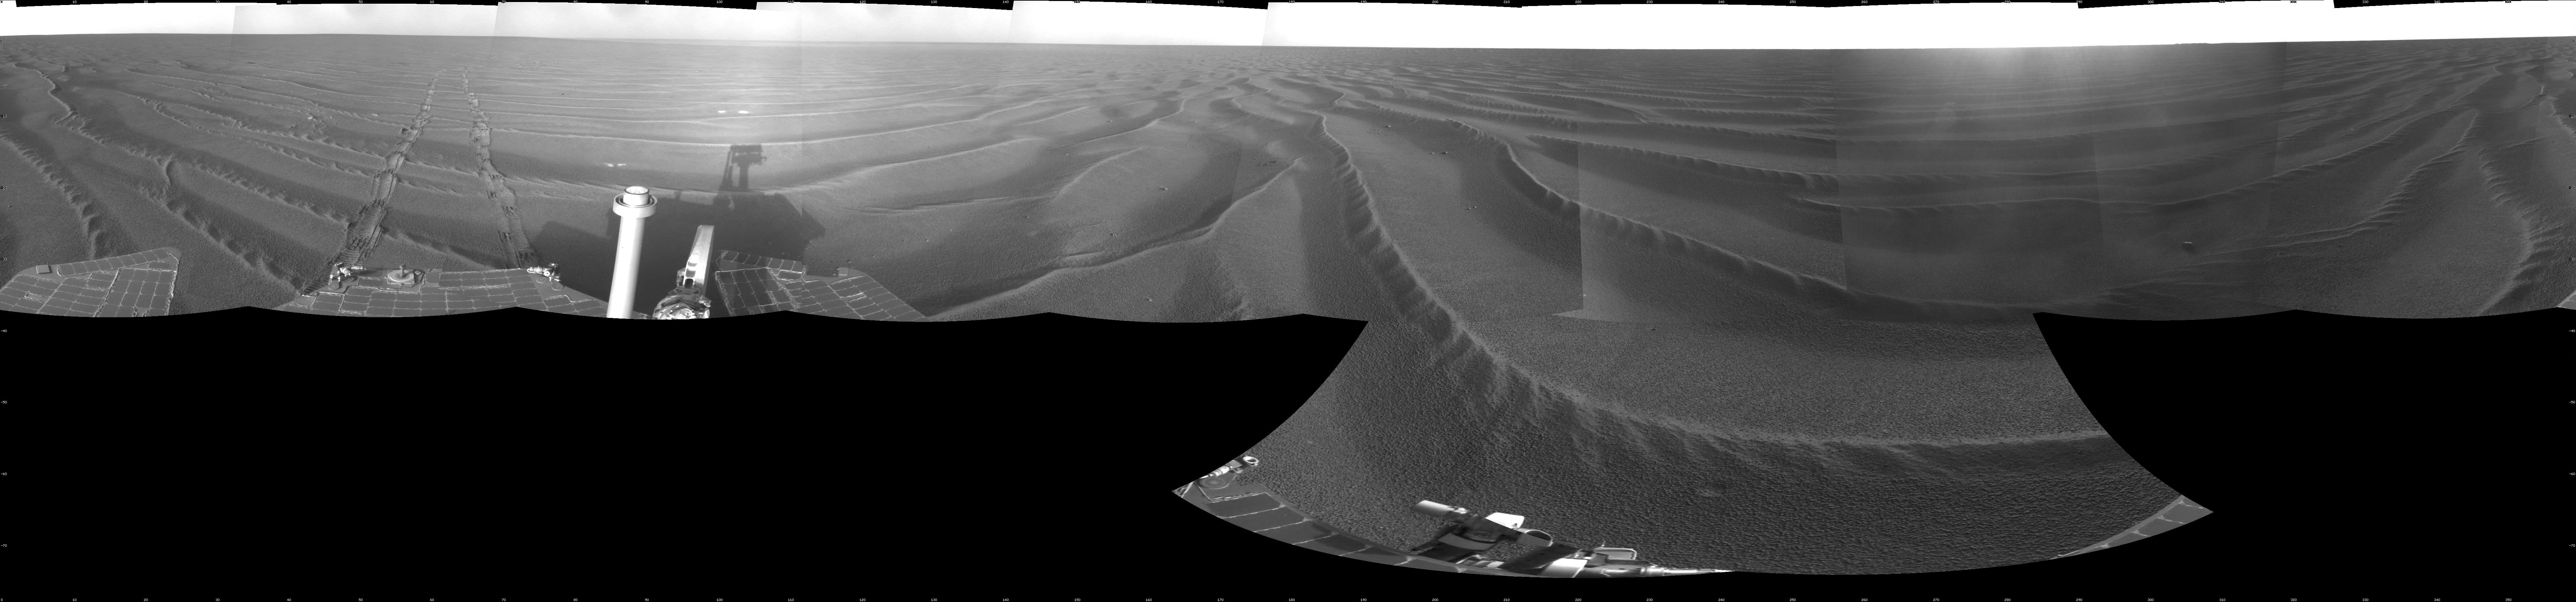

Opportunity’s Surroundings on Sol 1687

NASA’s Mars Exploration Rover Opportunity used its navigation camera to take the images combined into this 360-degree view of the rover’s surroundings on the 1,687th Martian day, or sol, of its surface mission (Oct. 22, 2008).

Opportunity had driven 133 meters (436 feet) that sol, crossing sand ripples up to about 10 centimeters (4 inches) tall. The tracks visible in the foreground are in the east-northeast direction.

Opportunity’s position on Sol 1687 was about 300 meters southwest of Victoria Crater. The rover was beginning a long trek toward a much larger crater, Endeavour, about 12 kilometers (7 miles) to the southeast.

This view is presented as a cylindrical projection with geometric seam correction.

Credit: NASA/JPL-Caltech